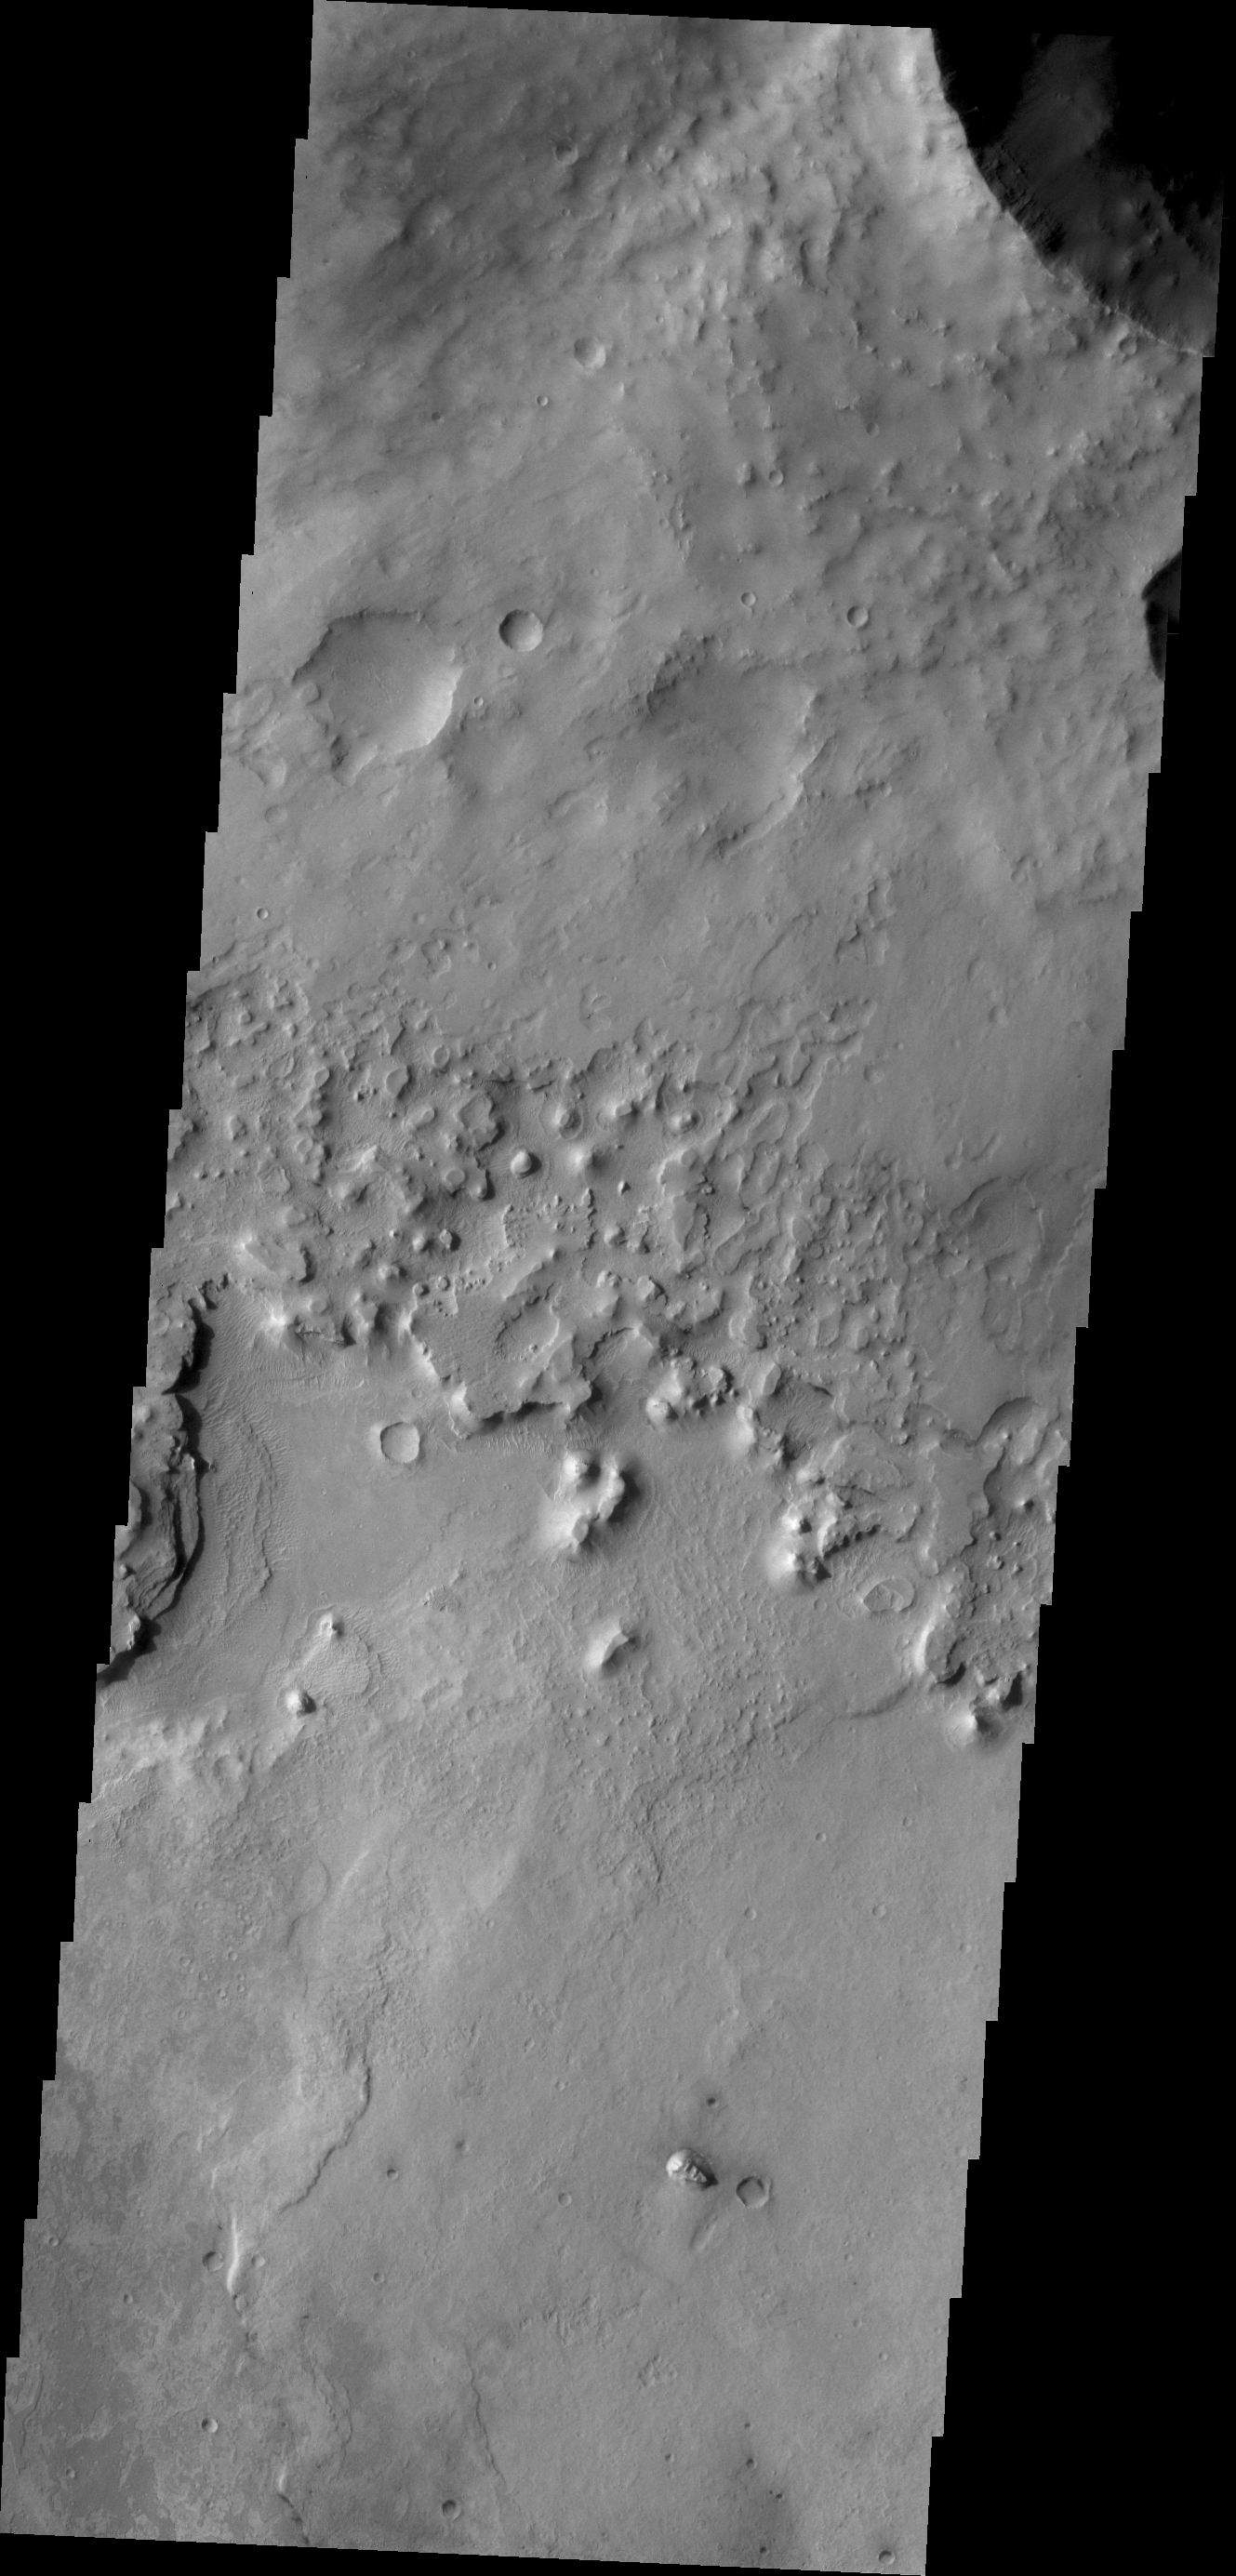

Ejecta Erosion

The ejecta blanket created around impact craters is often much more resistant to erosion than the surrounding surface materials. In this case of a crater near Meridiani Planum the ejecta material is creating isolated highs as the surrounding surface is eroded.

Credit: NASA/JPL/ASU